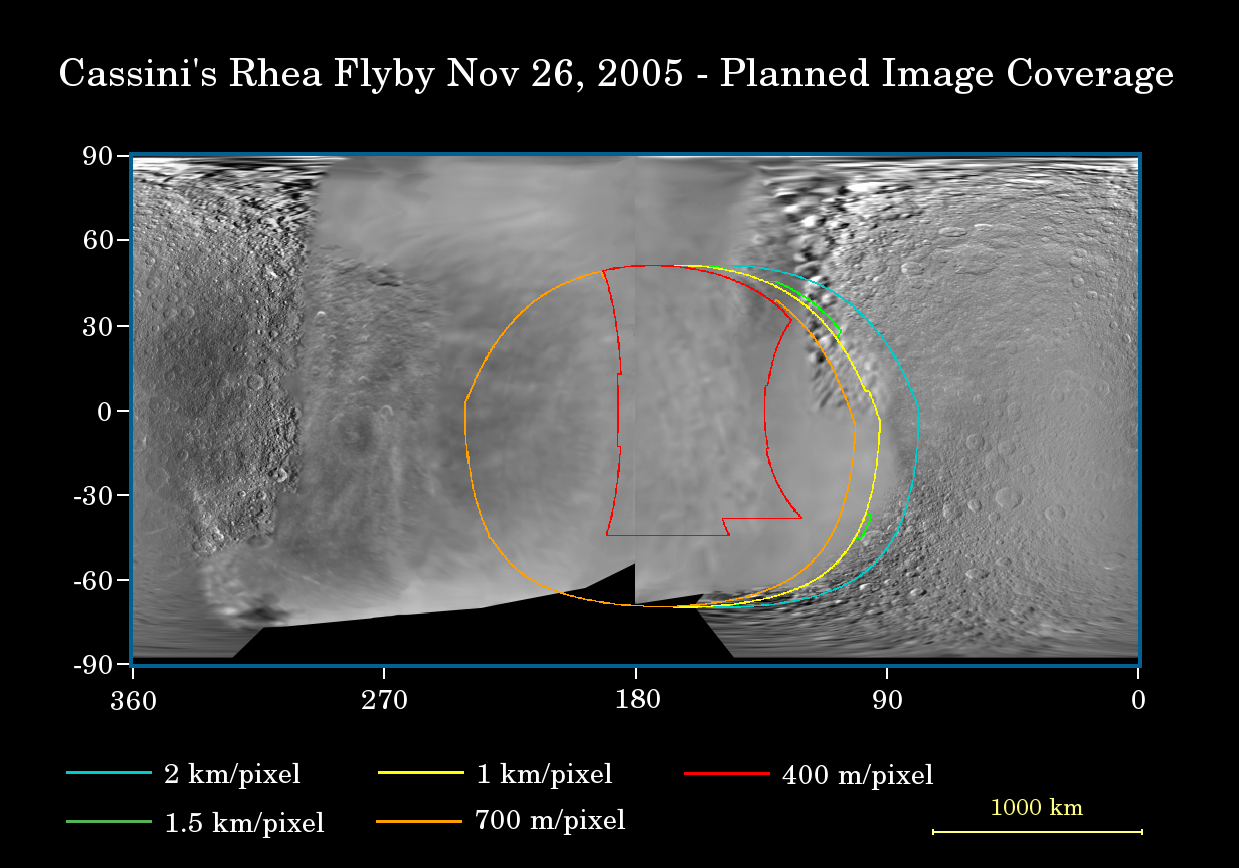

Prime Time for Rhea

This map of the surface of Saturn’s moon, Rhea, illustrates the regions that will be imaged by Cassini during the spacecraft’s close flyby of the moon on Nov. 26, 2005. At closest approach, the spacecraft is expected to pass approximately 500 kilometers (310 miles) above the moon’s surface.

The colored lines delineate the regions that will be imaged at differing resolutions, listed in the legend at bottom. Rhea is 1,528 kilometers (949 miles) across.

The new high-resolution coverage will examine details on the anti-Saturn hemisphere of Rhea, including two large impact basins there. Cassini previously imaged terrain farther to the south of this at approximately 1 kilometer (0.6 mile) per pixel in August 2005 (see PIA07566). Imaging scientists also hope to get a high-resolution view of a relatively young 50-kilometer-wide (30-mile) crater on the moon’s leading hemisphere (see PIA06648). Planetary scientists are interested in learning about the compositional makeup of Rhea, other than water ice, as well as the nature of the wispy streaks on the moon’s trailing hemisphere. In December, 2004, Cassini revealed that similar bright, wispy markings on Dione are actually a system of braided tectonic fractures (see PIA06162).

The map was made from images obtained by both the Cassini and NASA Voyager spacecraft.

The Cassini-Huygens mission is a cooperative project of NASA, the European Space Agency and the Italian Space Agency. The Jet Propulsion Laboratory, a division of the California Institute of Technology in Pasadena, manages the mission for NASA’s Science Mission Directorate, Washington, D.C. The Cassini orbiter and its two onboard cameras were designed, developed and assembled at JPL. The imaging operations center is based at the Space Science Institute in Boulder, Colo.

Credit: NASA/JPL/Space Science Institute